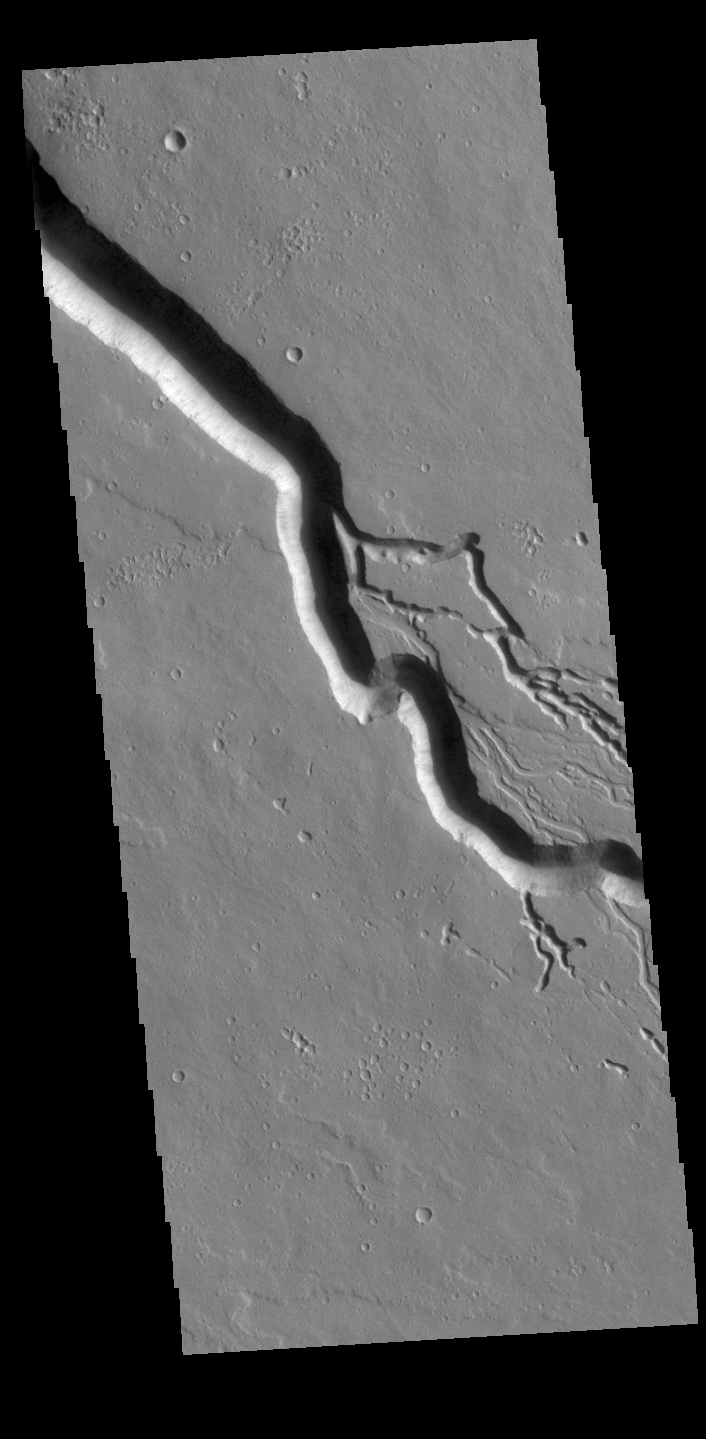

Elysium Fossae and Iberus Vallis

Today’s VIS image contains a section of one of the many channel forms found radial to the Elysium Mons volcanic complex. In this case the fossae is located to the southeast of the volcano. The channel feature is thought to have both a tectonic and volcanic origin. The linear depression at the upper left of the image resembles a graben (formed by tectonic forces) and the smaller sinuous channels below the large linear depression more closely resemble features caused by fluid flow – either lava or water created by melting subsurface ice by volcanic heating. The linear depression is called Elysium Fossae, and the sinuous channel is called Iberus Vallis. Iberus Vallis is 87 km long (54 miles).

Credit: NASA/JPL-Caltech/ASU